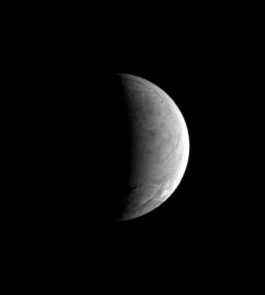

Enigma in Ice

Cassini spies the wrinkled, fractured and remarkably crater-poor terrain of Enceladus. Scientists are working to understand what causes the moon’s surprising geologic activity (see PIA07759).

North on Enceladus (505 kilometers, 314 miles across) is up and rotated 20 degrees to the left.

The image was taken in visible light with the Cassini spacecraft narrow-angle camera on Sept. 8, 2006 at a distance of approximately 560,000 kilometers (348,000 miles) from Enceladus and at a Sun-Enceladus-spacecraft, or phase, angle of 103 degrees. Image scale is 3 kilometers (2 miles) per pixel.

The Cassini-Huygens mission is a cooperative project of NASA, the European Space Agency and the Italian Space Agency. The Jet Propulsion Laboratory, a division of the California Institute of Technology in Pasadena, manages the mission for NASA’s Science Mission Directorate, Washington, D.C. The Cassini orbiter and its two onboard cameras were designed, developed and assembled at JPL. The imaging operations center is based at the Space Science Institute in Boulder, Colo.

Credit: NASA/JPL/Space Science Institute